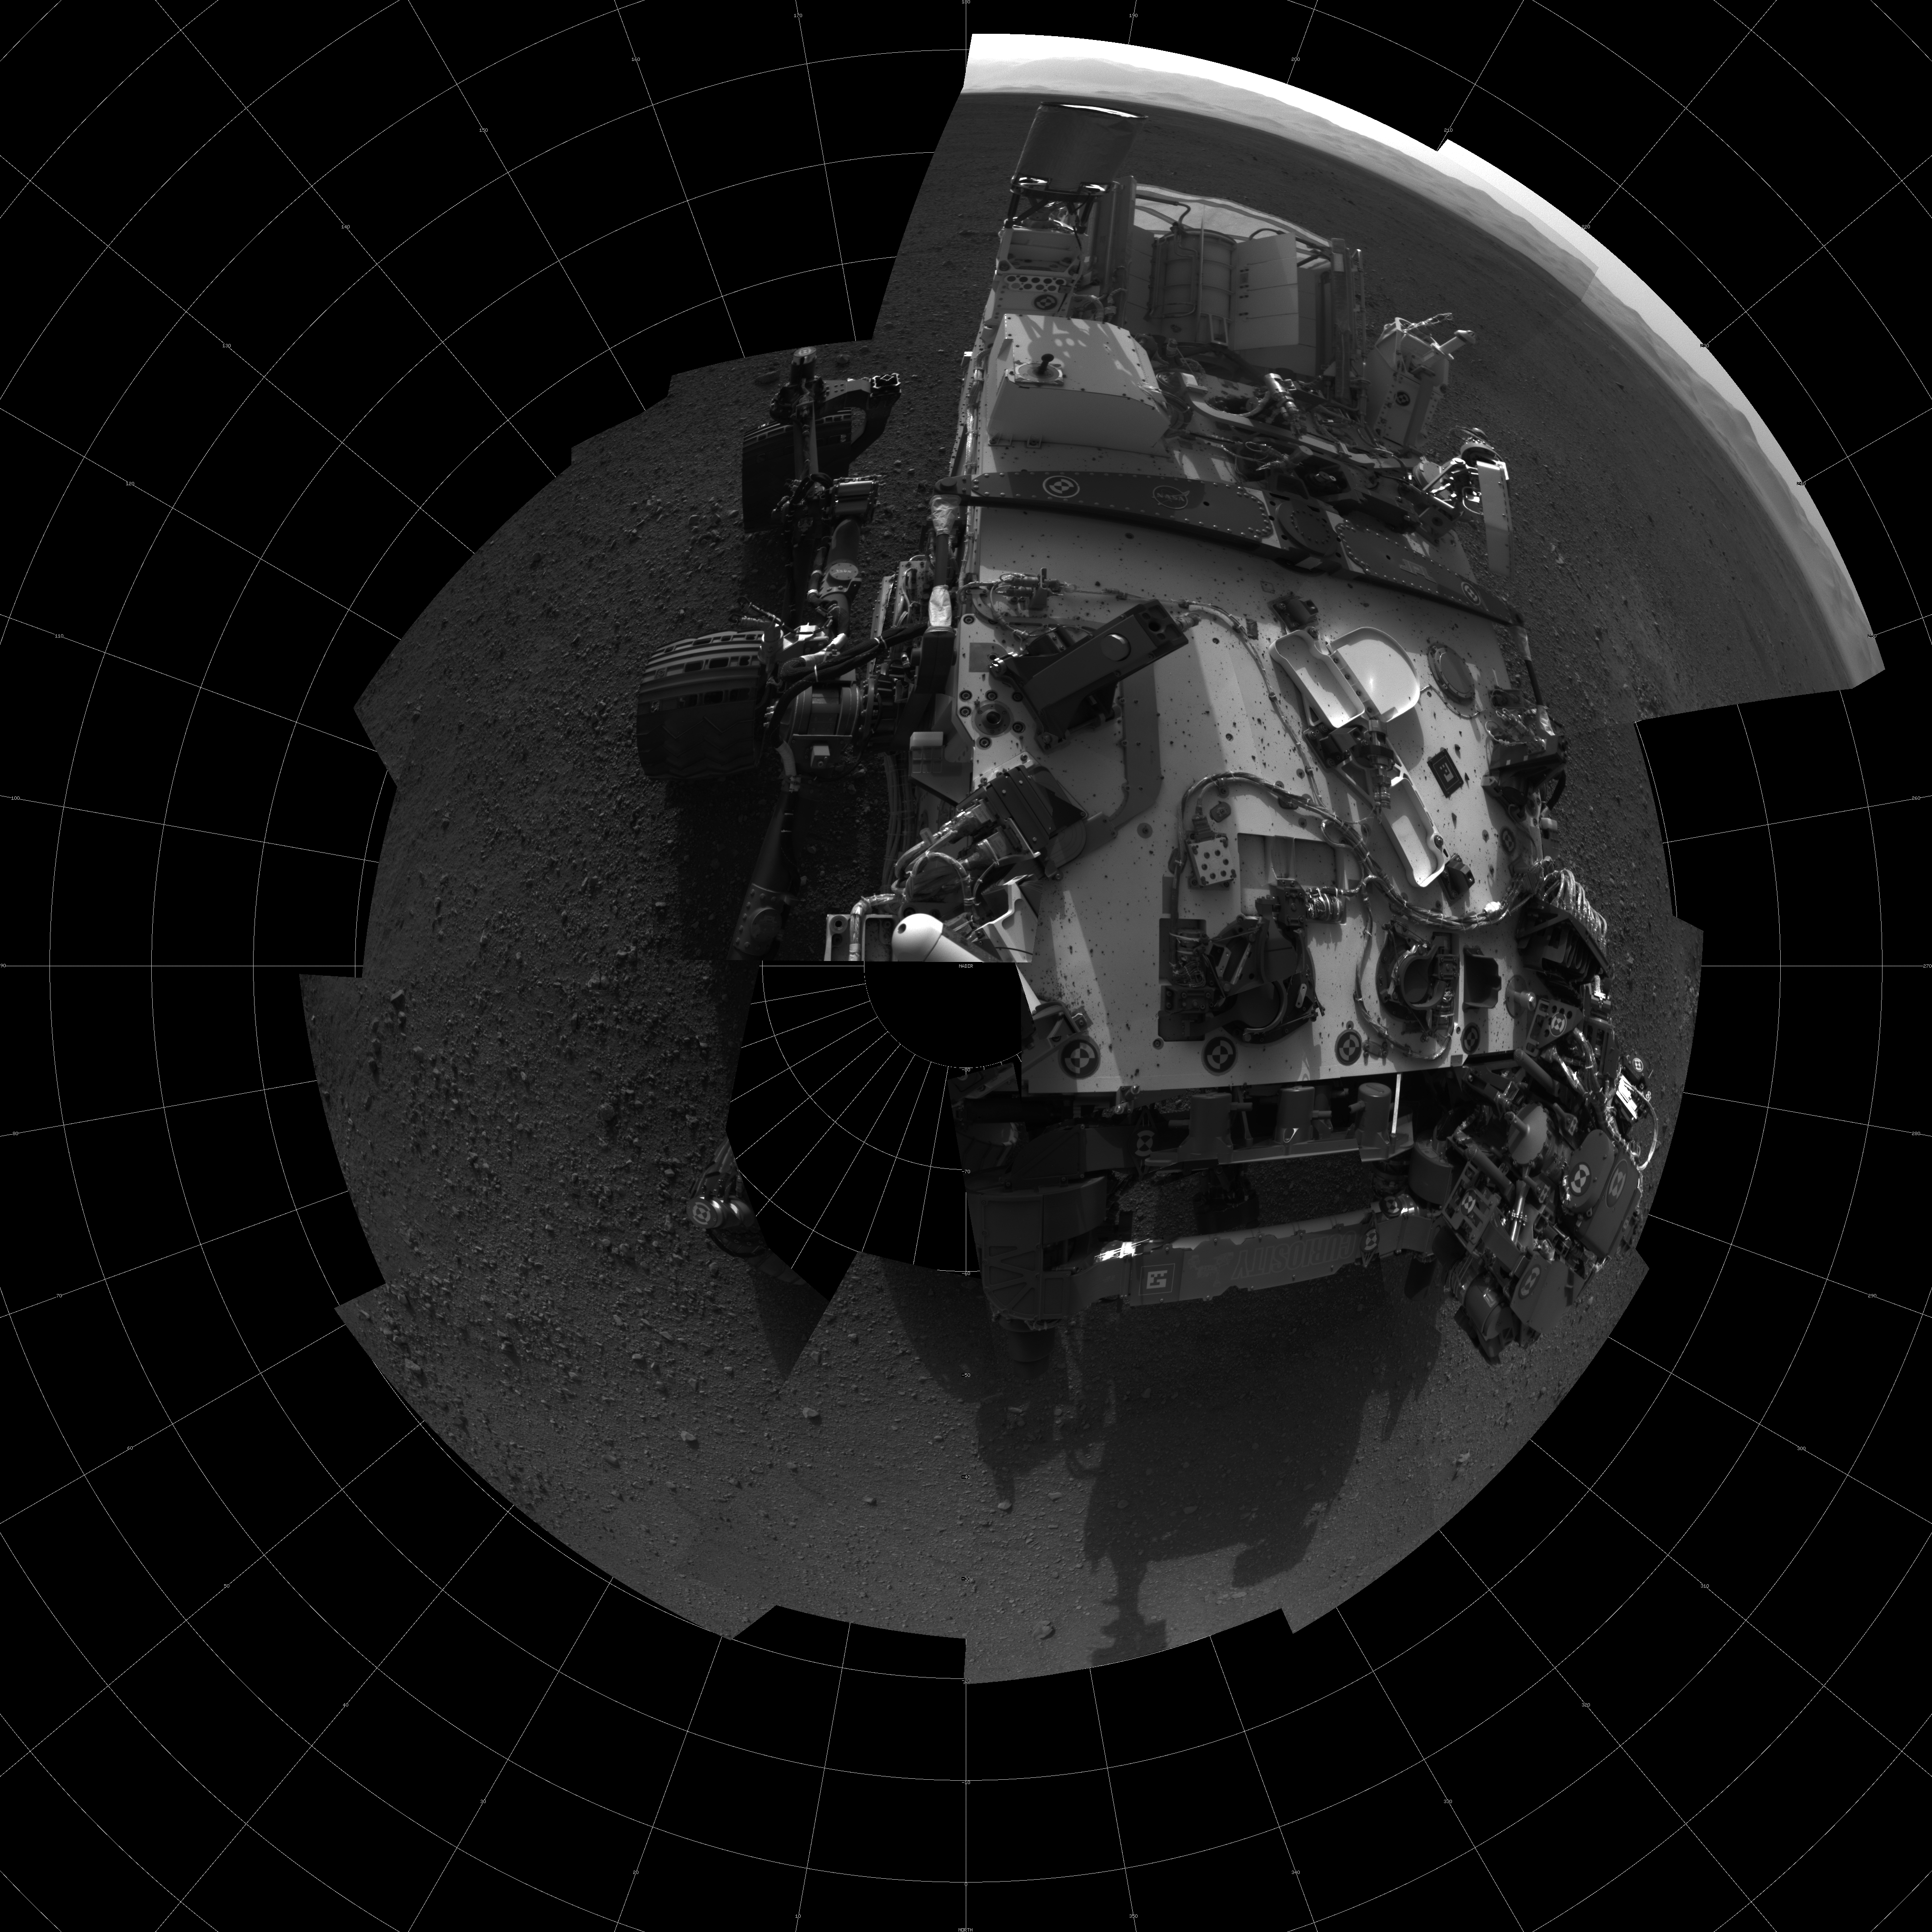

Bird’s Eye View of Curiosity

This self-portrait shows the deck of NASA’s Curiosity rover from the rover’s Navigation camera. The full-resolution images, taken from 360 degrees around the rover, are displayed here as a polar projection. The rim of Gale Crater can be seen at upper right.

This mosaic is made of 20 images, each of 1,024 by 1,024 pixels, taken late at night on Aug. 7 PDT (early morning Aug. 8 EDT). Seams between the images have been minimized as much as possible.

JPL manages the Mars Science Laboratory/Curiosity for NASA’s Science Mission Directorate in Washington. The rover was designed, developed and assembled at JPL, a division of the California Institute of Technology in Pasadena.

Credit: NASA/JPL-Caltech